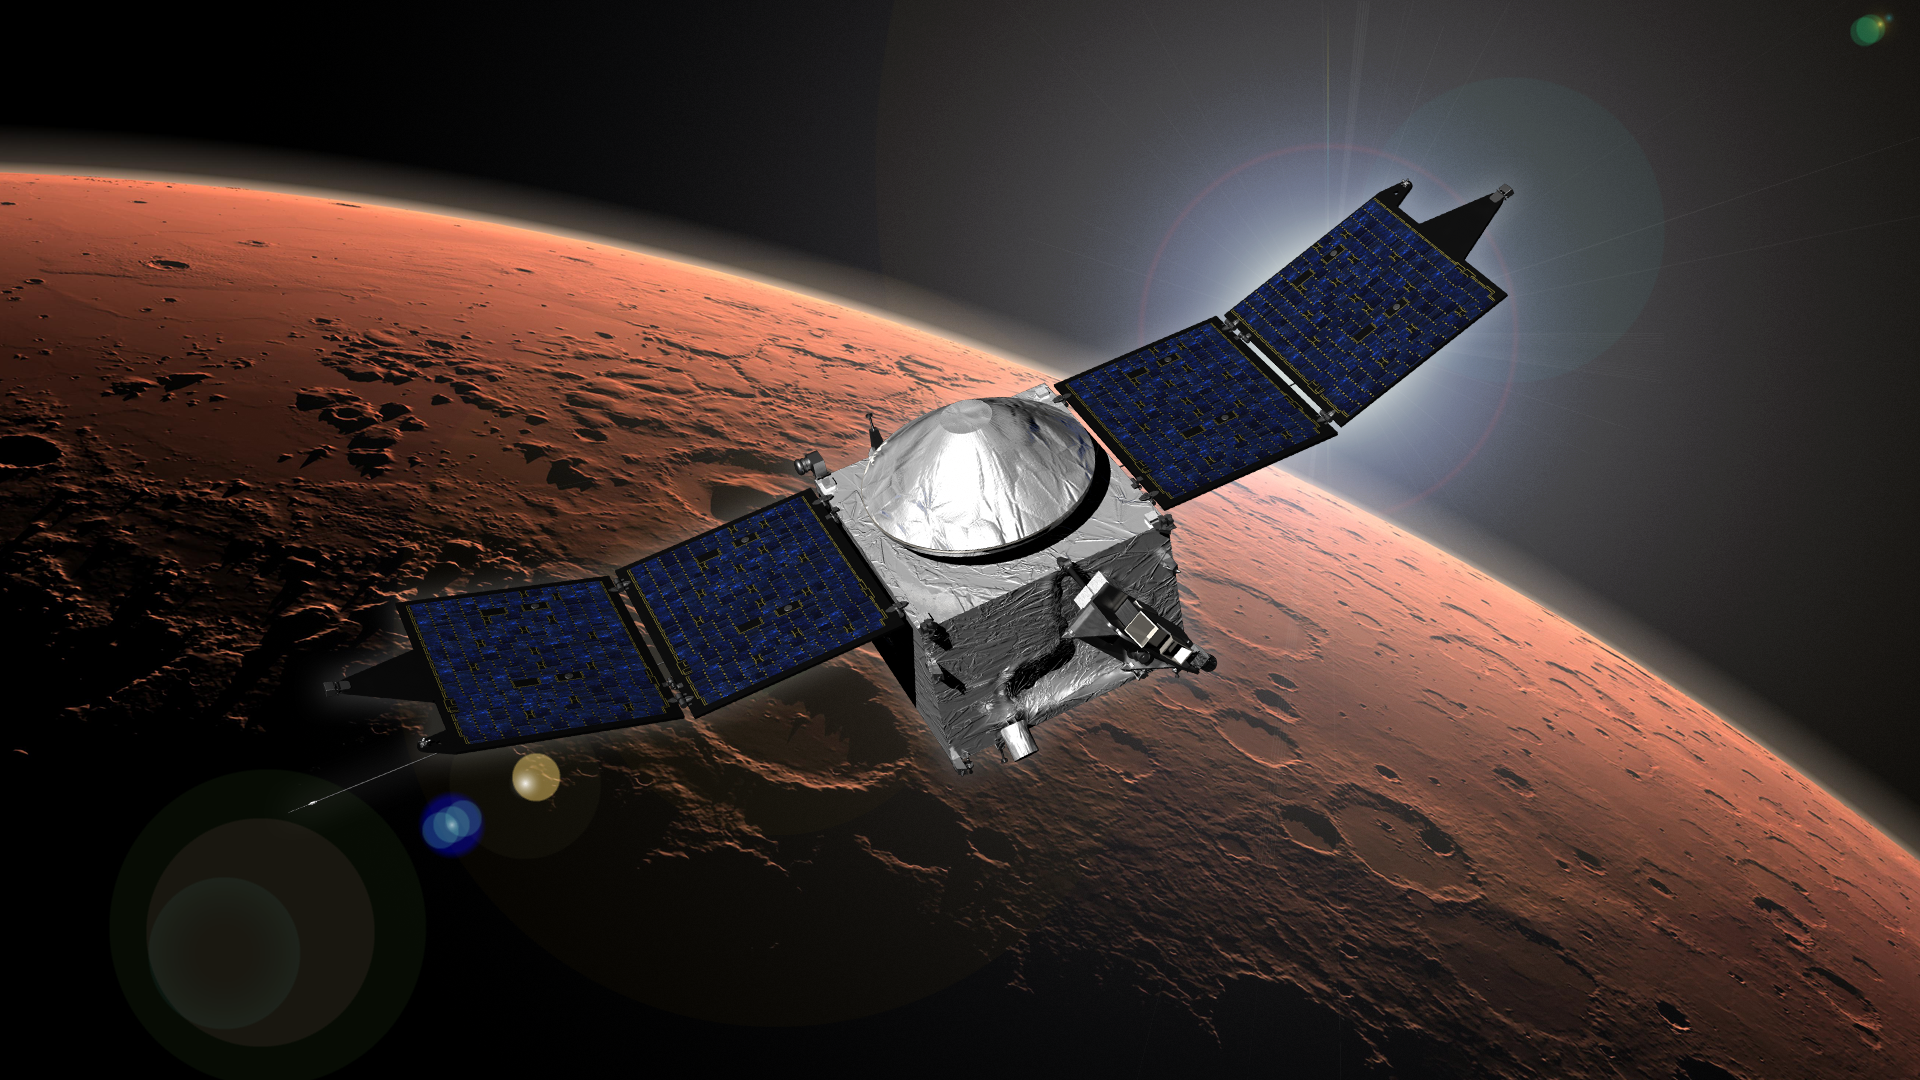

MAVEN (Artist’s Concept)

This image shows an artist concept of NASA’s Mars Atmosphere and Volatile Evolution (MAVEN) mission.

NASA Goddard Space Flight Center in Greenbelt, Md., manages the MAVEN project for NASA’s Science Mission Directorate, Washington, and built some of the science instruments for the mission. MAVEN’s principal investigator is based at the University of Colorado’s Laboratory for Atmospheric and Space Physics in Boulder. The university provided science instruments and leads science operations, as well as education and public outreach, for the mission. Lockheed Martin Space Systems, Denver, built and operates the spacecraft. The University of California at Berkeley’s Space Sciences Laboratory provided instruments for the mission. JPL, a division of the California Institute of Technology in Pasadena, provides navigation support and Deep Space Network support, in addition to the Electra hardware and operations.

Credit: NASA/GSFC